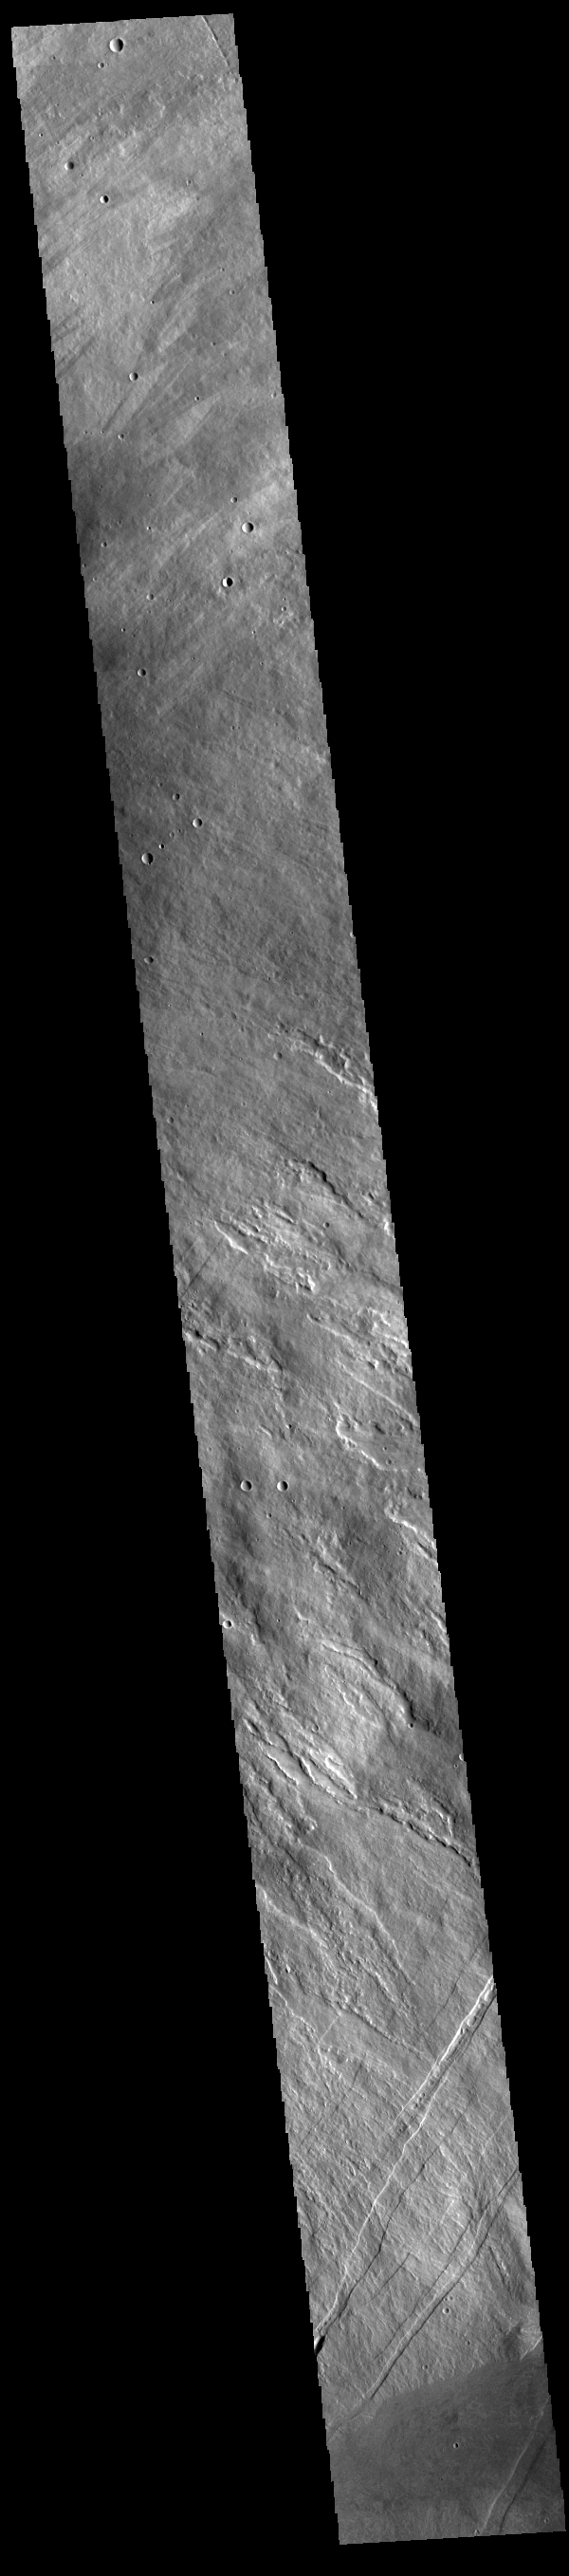

Arsia Mons

Today’s VIS image shows the eastern flank of Arsia Mons, the southernmost aligned volcano in the Tharsis region. The volcano is 435 kilometres (270 mi) in diameter, and almost 20 kilometres (12 mi) high. Arsia Mons is one of the youngest volcanoes on Mars.

Credit: NASA/JPL-Caltech/ASU